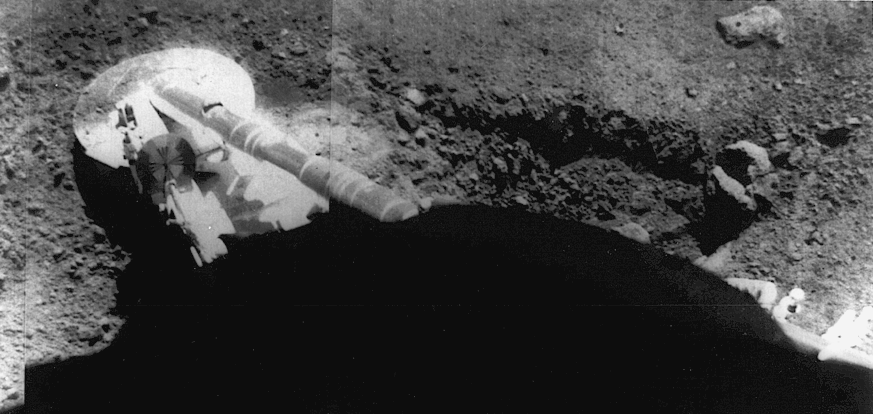

Surveyor 5 Footpad Resting on the Lunar Soil

Surveyor 5 image of the footpad resting in the lunar soil. The trench at right was formed by the footpad sliding during landing. Surveyor 5 landed on the Moon on 11 September 1967 at 1.41 N, 23.18E in Mare Tranquillitatis. The spacecraft landed on the inside edge of a small rimless crater at an angle of about 20 degrees, explaining the sliding. The footpad is about half a meter in diameter.(Surveyor 5, 67-H-1340) radar reflectivity data.

The purpose of the seven Surveyor missions (five of which were successful) was to land safely on the Moon, testing the landing techniques planned for the manned Apollo lunar landers, and take close-up images of the surface and make other observations to find locations that would be safe for Apollo landings.

Surveyor 5 was equipped with an alpha-backscatter instrument to determine chemical composition of the soil and a small bar magnet in one of its landing feet to test for magnetic material. Even though it had developed a helium regulator leak and had to land using a hastily and radically re-designed descent profile, the landing was flawless and Surveyor 5 performed even better than its predecessors.

Surveyor 5 was launched on September 8, 1967 and landed on September 11, 1967.

Credit: NASA/JPL